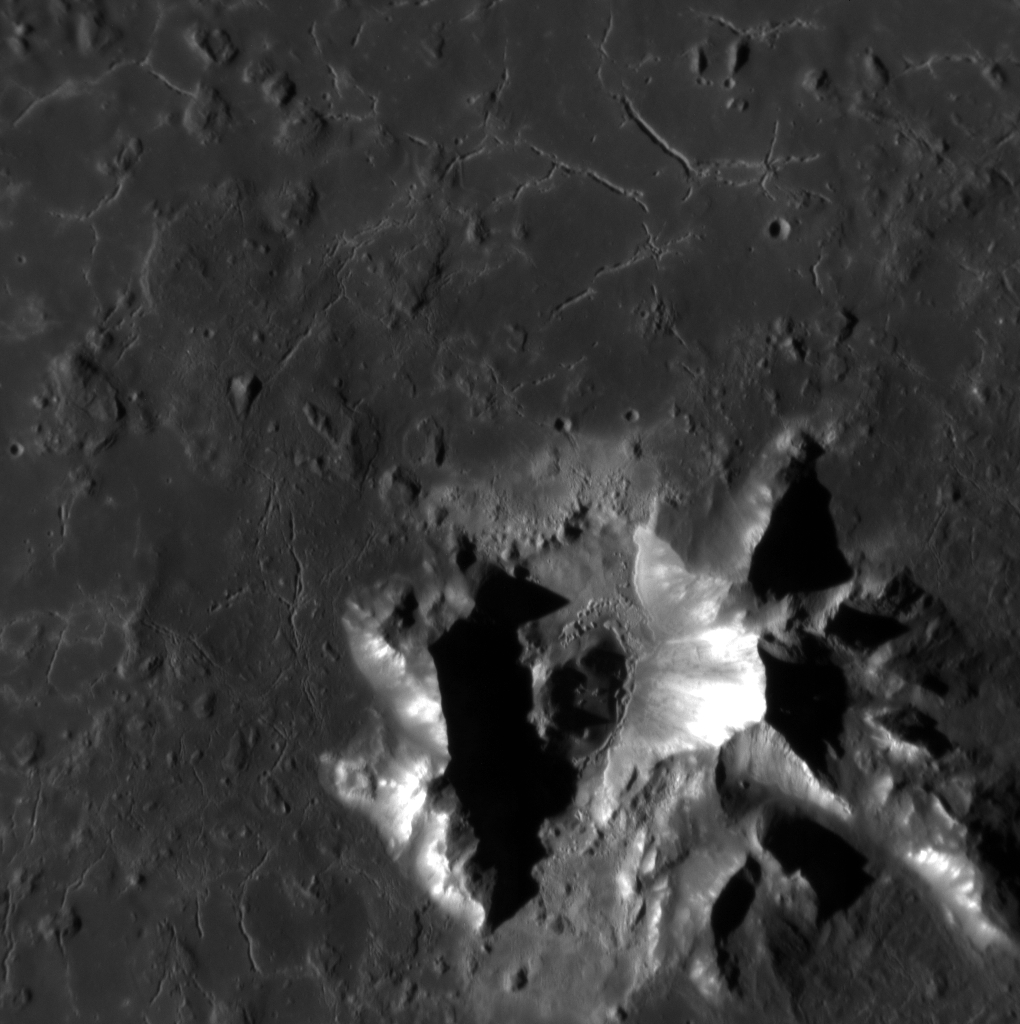

Degas’ Impression

Originally released on Oct. 7, 2013

This close up of Degas crater shows off its grand central peaks, which are made up of sub-surface material uplifted by the impact. Over time, material from the tops of the central peaks has slid downslope, exposing fresh material that appears bright in this image. The long cracks appearing around the central peaks were likely formed as the impact melt in the bottom of the crater cooled.

This image was acquired as a high-resolution targeted observation. Targeted observations are images of a small area on Mercury’s surface at resolutions much higher than the 200-meter/pixel morphology base map. It is not possible to cover all of Mercury’s surface at this high resolution, but typically several areas of high scientific interest are imaged in this mode each week.

Date acquired: September 17, 2013
Image Mission Elapsed Time (MET): 21761231
Image ID: 4841024
Instrument: Narrow Angle Camera (NAC) of the Mercury Dual Imaging System (MDIS)
Center Latitude: 36.99°
Center Longitude: 232.8° E
Resolution: 18 meters/pixel
Scale: Degas is 55 km (approximately 34 mi.) in diameter.
Incidence Angle: 67.9°
Emission Angle: 1.6°
Phase Angle: 66.2°
Orientation: North is towards the bottom of the image.

The MESSENGER spacecraft is the first ever to orbit the planet Mercury, and the spacecraft’s seven scientific instruments and radio science investigation are unraveling the history and evolution of the Solar System’s innermost planet. MESSENGER acquired over 150,000 images and extensive other data sets. MESSENGER is capable of continuing orbital operations until early 2015.

For information regarding the use of images, see the MESSENGER image use policy.

Credit: NASA/Johns Hopkins University Applied Physics Laboratory/Carnegie Institution of Washington